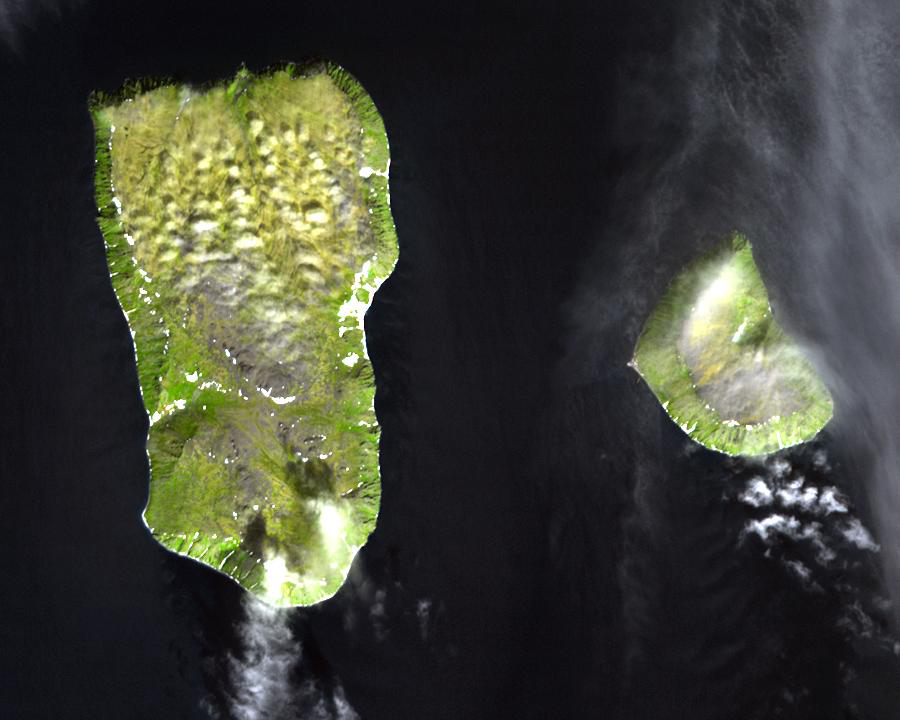

Diomede Islands, Bering Straight

The Diomede Islands consisting of the western island Big Diomede (also known as Imaqliq, Nunarbuk or Ratmanov Island), and the eastern island Little Diomede (also known as Krusenstern Island or Inaliq), are two rocky islands located in the middle of the Bering Strait between Russia and Alaska. The islands are separated by an international border and the International Date Line which is approximately 1.5 km from each island; you can look from Alaska into tomorrow in Russia. At the closest land approach between the United States, which controls Little Diomede, and Russia, which controls Big Diomede, they are 3 km apart. Little Diomede Island constitutes the Alaskan City of Diomede, while Big Diomede Island is Russia’s easternmost point. The first European to reach the islands was the Russian explorer Semyon Dezhnev in 1648. The text of the 1867 treaty finalizing the sale of Alaska uses the islands to designate the border between the two nations.

The image was acquired July 8, 2000, covers an area of 13.5 x 10.8 km, and is located at 65.8 degrees north latitude, 169 degrees west longitude.

The U.S. science team is located at NASA’s Jet Propulsion Laboratory, Pasadena, Calif. The Terra mission is part of NASA’s Science Mission Directorate.

Credit: NASA/GSFC/METI/ERSDAC/JAROS, and U.S./Japan ASTER Science Team